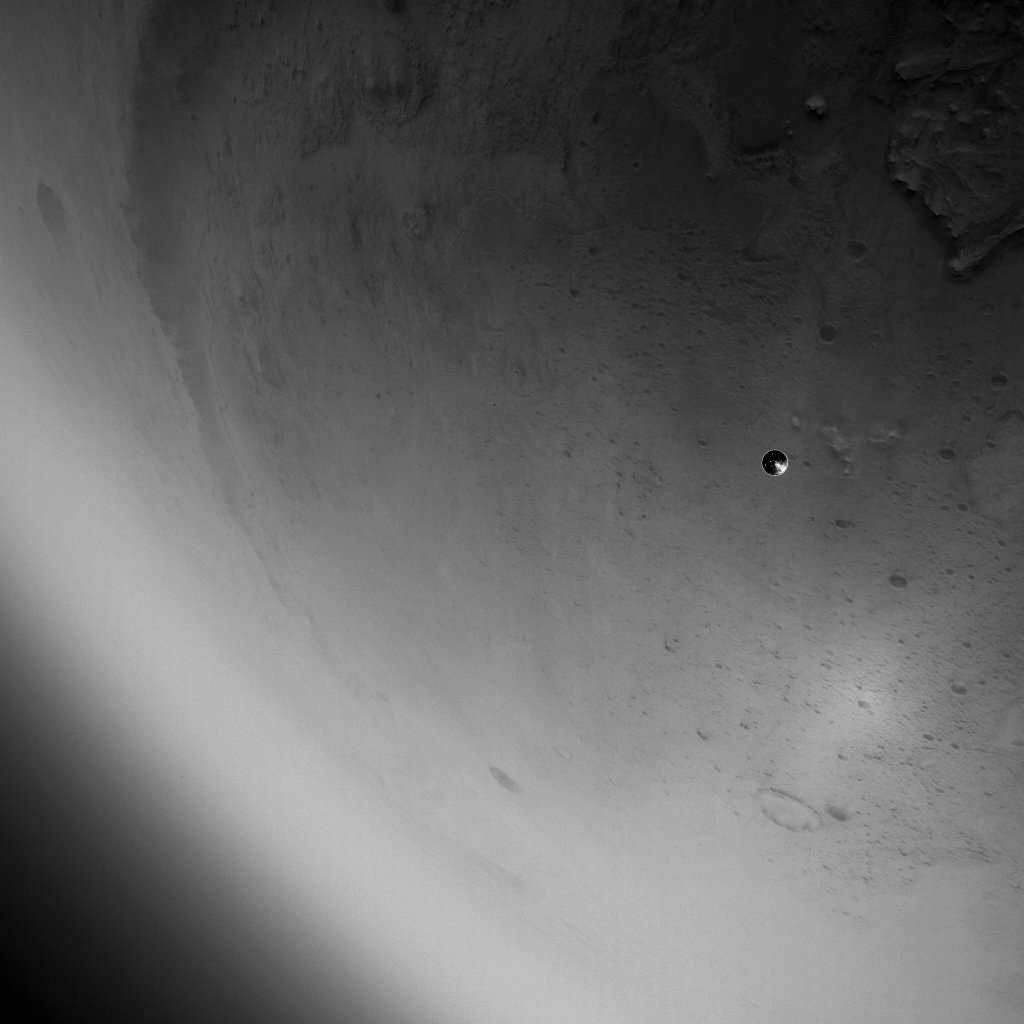

LCAM Views the Heat Shield After Being Released from Mars 2020 Spacecraft

The heat shield drops away toward Mars after being released from the Mars 2020 back shell during the spacecraft’s descent through the Martian atmosphere on Feb. 18, 2021. The heat shield and back shell encapsulated NASA’s Perseverance rover on its journey to the Red Planet. This image was taken by the rover’s Lander Vision System Camera (LCAM), serving as part of the Terrain-Relative Navigation system. This was the first use at Mars of the system, which compared images from below the spacecraft to an onboard map, helping to guide the spacecraft to a safe landing spot in Jezero Crater. Past missions had deemed Jezero Crater too hazardous to be a landing site because of its cliffs, dunes, and boulders.

The LCAM generates 1024×1024 pixel grayscale images across a 90×90-degree field of view. The exposure time for each image is just under 150 microseconds, which enables crisp images during descent.

LCAM was provided by Malin Space Science Systems in San Diego; the Perseverance rover was built and is operated by NASA’s Jet Propulsion Laboratory in Southern California. JPL is a division of Caltech in Pasadena.

Credit: NASA/JPL-Caltech/MSSS